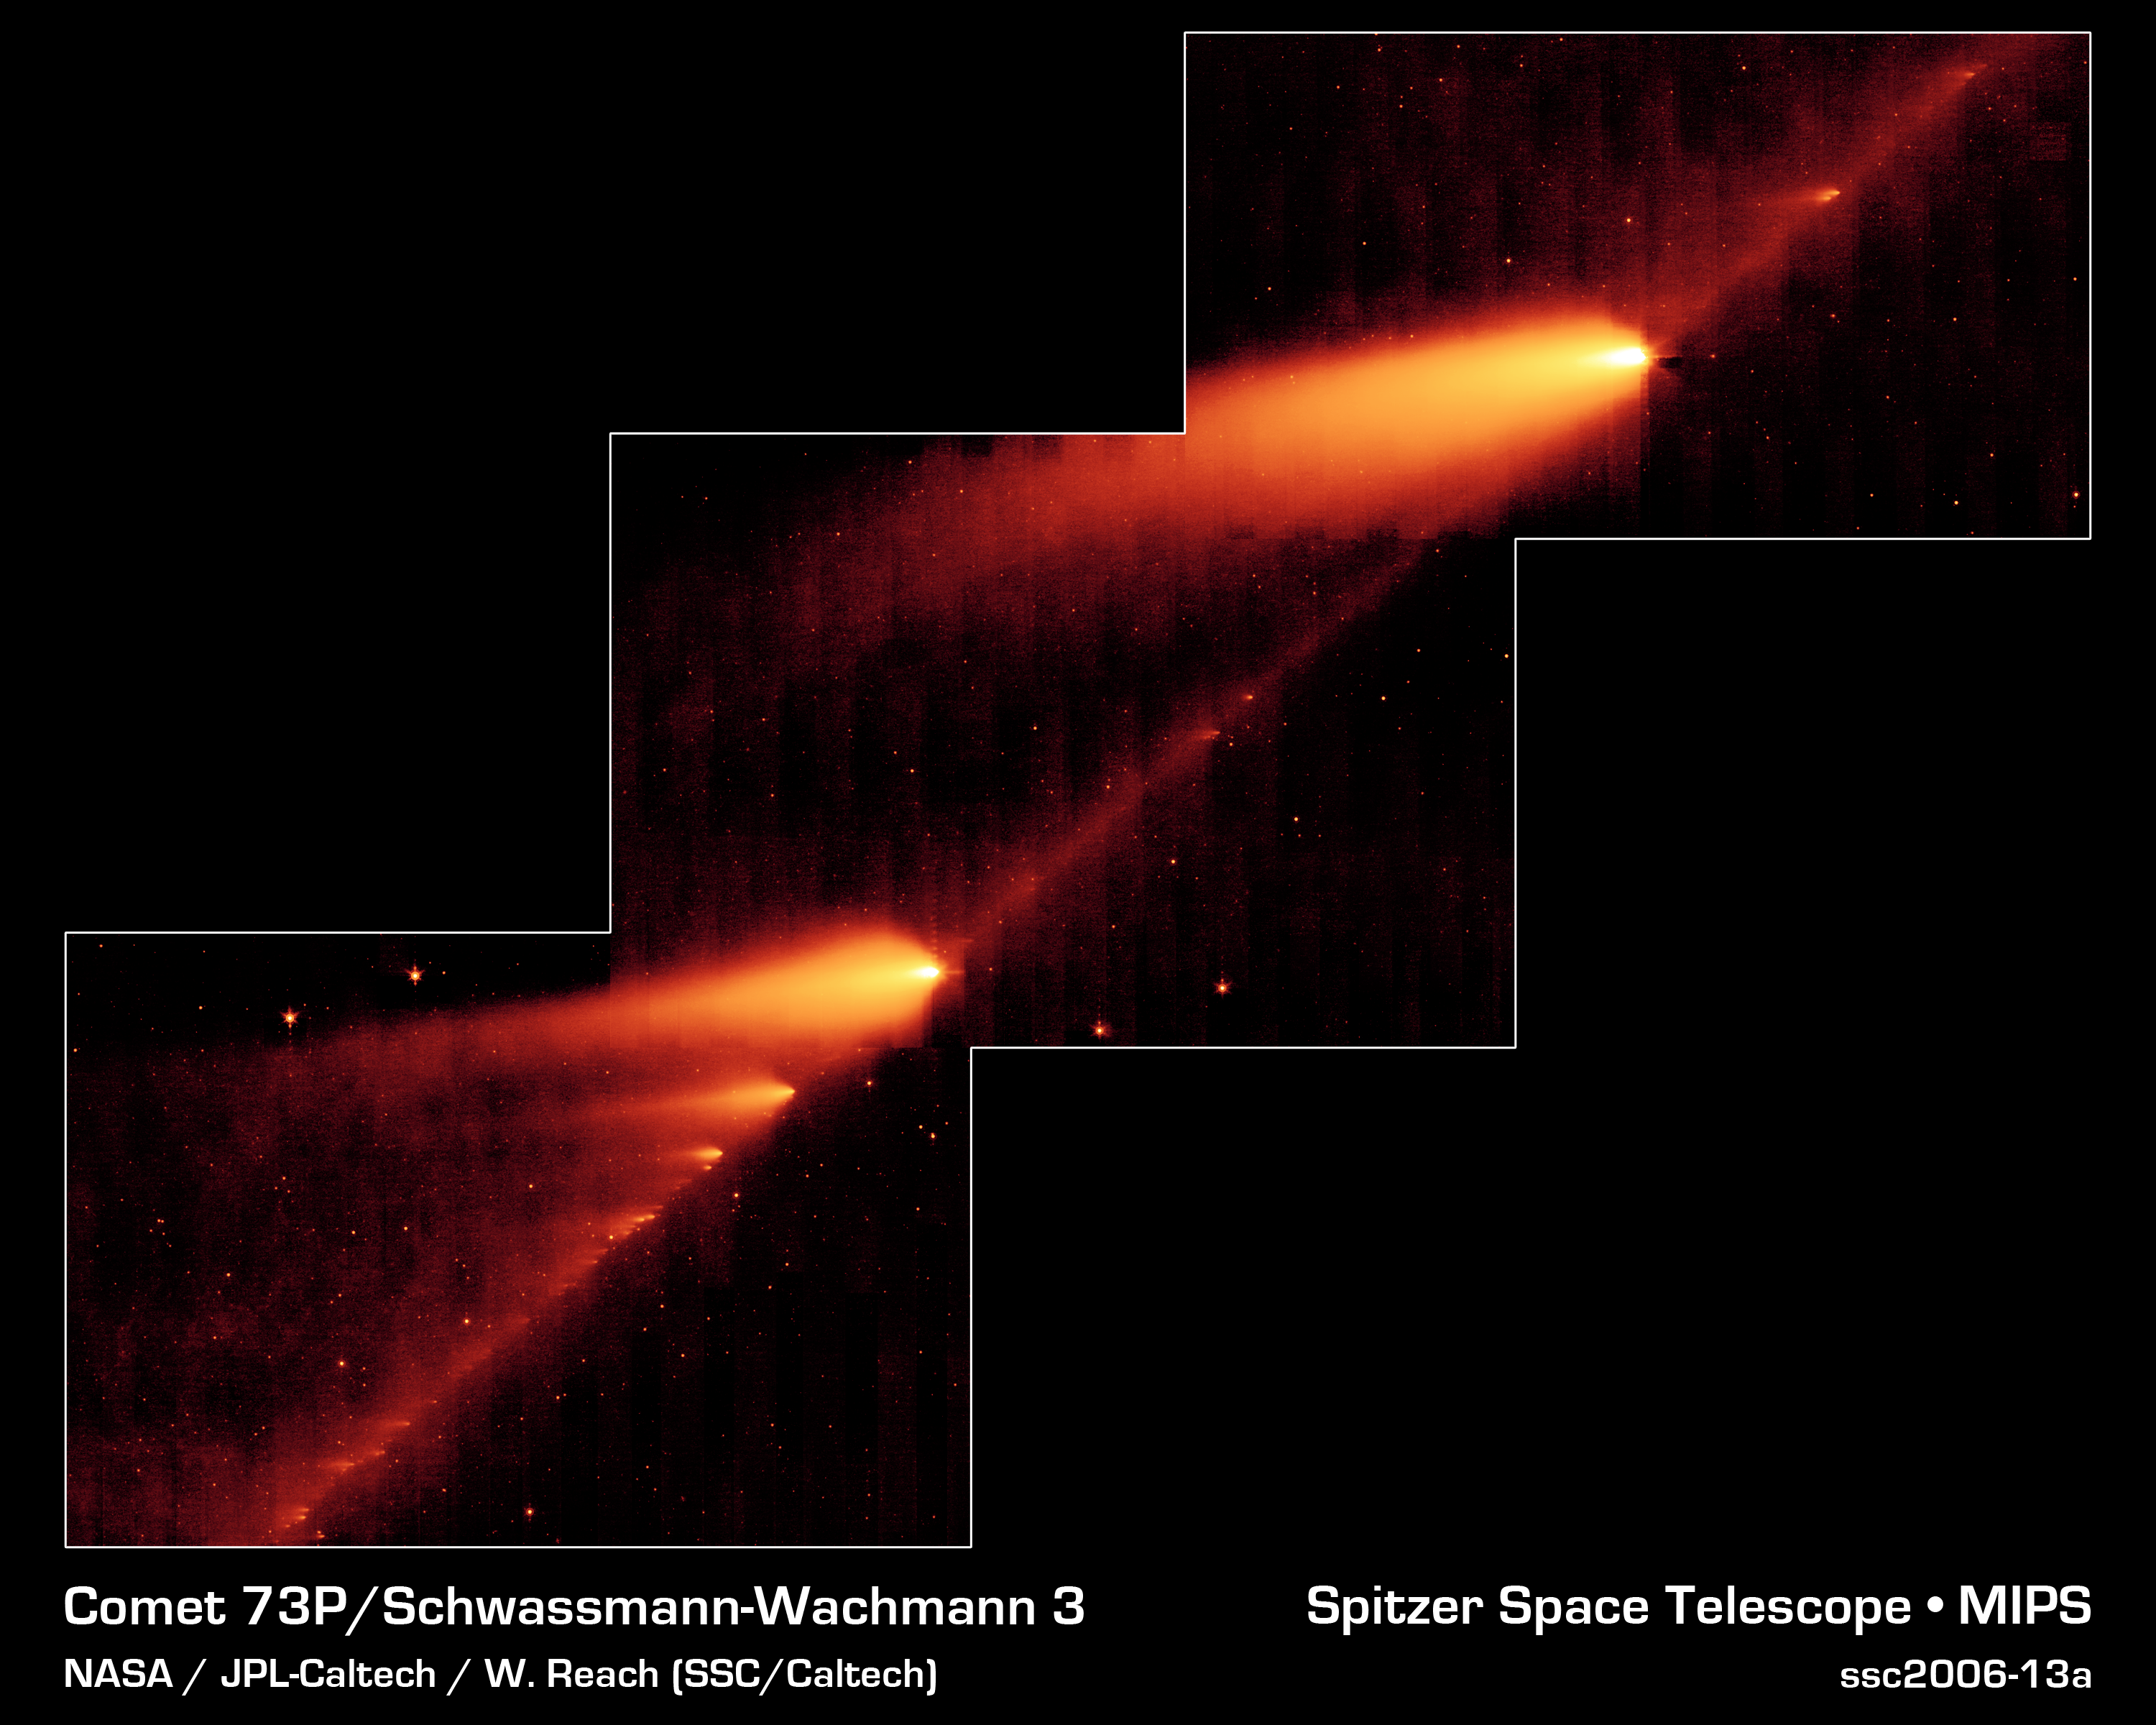

A Million Comet Pieces

This infrared image from NASA's Spitzer Space Telescope shows the broken Comet 73P/Schwassman-Wachmann 3 skimming along a trail of debris left during its multiple trips around the sun. The flame-like objects are the comet's fragments and their tails, while the dusty comet trail is the line bridging the fragments.

Comet 73P /Schwassman-Wachmann 3 began to splinter apart in 1995 during one of its voyages around the sweltering sun. Since then, the comet has continued to disintegrate into dozens of fragments, at least 36 of which can be seen here. Astronomers believe the icy comet cracked due the thermal stress from the sun.

The Spitzer image provides the best look yet at the trail of debris left in the comet's wake after its 1995 breakup. The observatory's infrared eyes were able to see the dusty comet bits and pieces, which are warmed by sunlight and glow at infrared wavelengths. This comet debris ranges in size from pebbles to large boulders. When Earth passes near this rocky trail every year, the comet rubble burns up in our atmosphere, lighting up the sky in meteor showers. In 2022, Earth is expected to cross close to the comet's trail, producing a noticeable meteor shower.

Astronomers are studying the Spitzer image for clues to the comet's composition and how it fell apart. Like NASA's Deep Impact experiment, in which a probe smashed into comet Tempel 1, the cracked Comet 73P/Schwassman-Wachmann 3 provides a perfect laboratory for studying the pristine interior of a comet.

This image was taken from May 4 to May 6 by Spitzer's Multiband Imaging Photometer, using its 24-micron wavelength channel.

Credit: NASA/JPL-Caltech/W. Reach (SSC/Caltech)